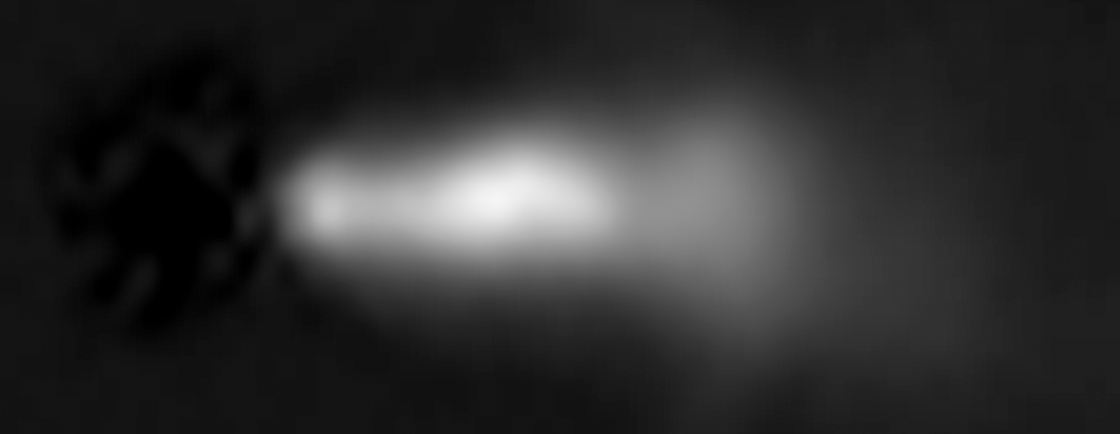

HST Close-Up Image of 3C 264 Jet (2014)

Object Name: 3C 264, NGC 3862
Object Description: Active Radio Galaxy
Instrument: HST/ACS
Filters: F606W

Credit: NASA, ESA, and E. Meyer (STScI)